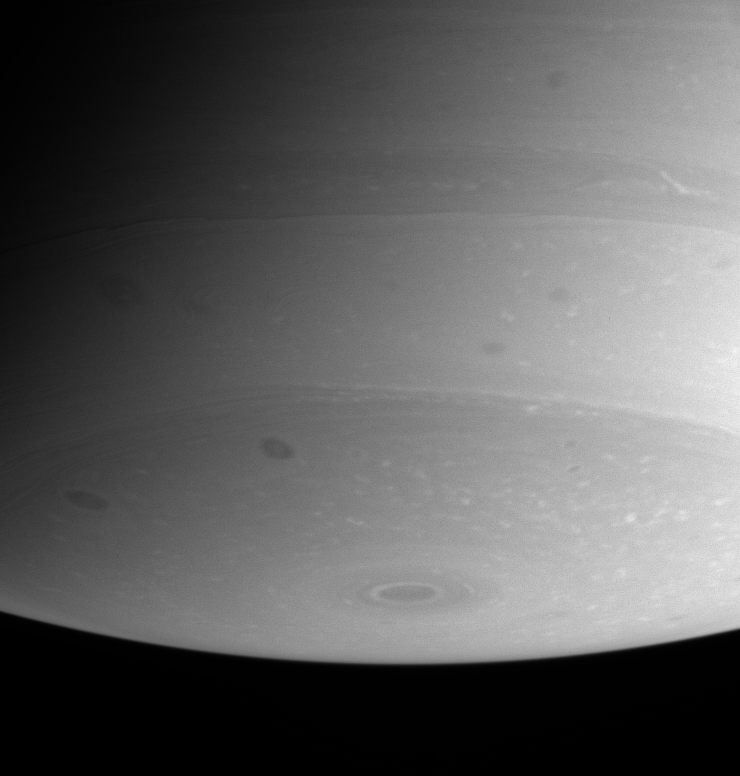

Polar Details

This view of Saturn’s southern polar region is dotted with flecks of bright cloud and several ominous dark spots. Remarkably fine details are visible.

The image was taken with the Cassini spacecraft narrow angle camera on July 24, 2004, at a distance of 6.8 million kilometers (4.2 million miles) from Saturn, through a filter sensitive to wavelengths of infrared light centered at 938 nanometers. The image scale is 40 kilometers (25 miles) per pixel. Contrast was slightly enhanced to bring out features in the atmosphere.

The Cassini-Huygens mission is a cooperative project of NASA, the European Space Agency and the Italian Space Agency. The Jet Propulsion Laboratory, a division of the California Institute of Technology in Pasadena, manages the Cassini-Huygens mission for NASA’s Office of Space Science, Washington, D.C. The Cassini orbiter and its two onboard cameras, were designed, developed and assembled at JPL. The imaging team is based at the Space Science Institute, Boulder, Colo.

Credit: NASA/JPL/Space Science Institute